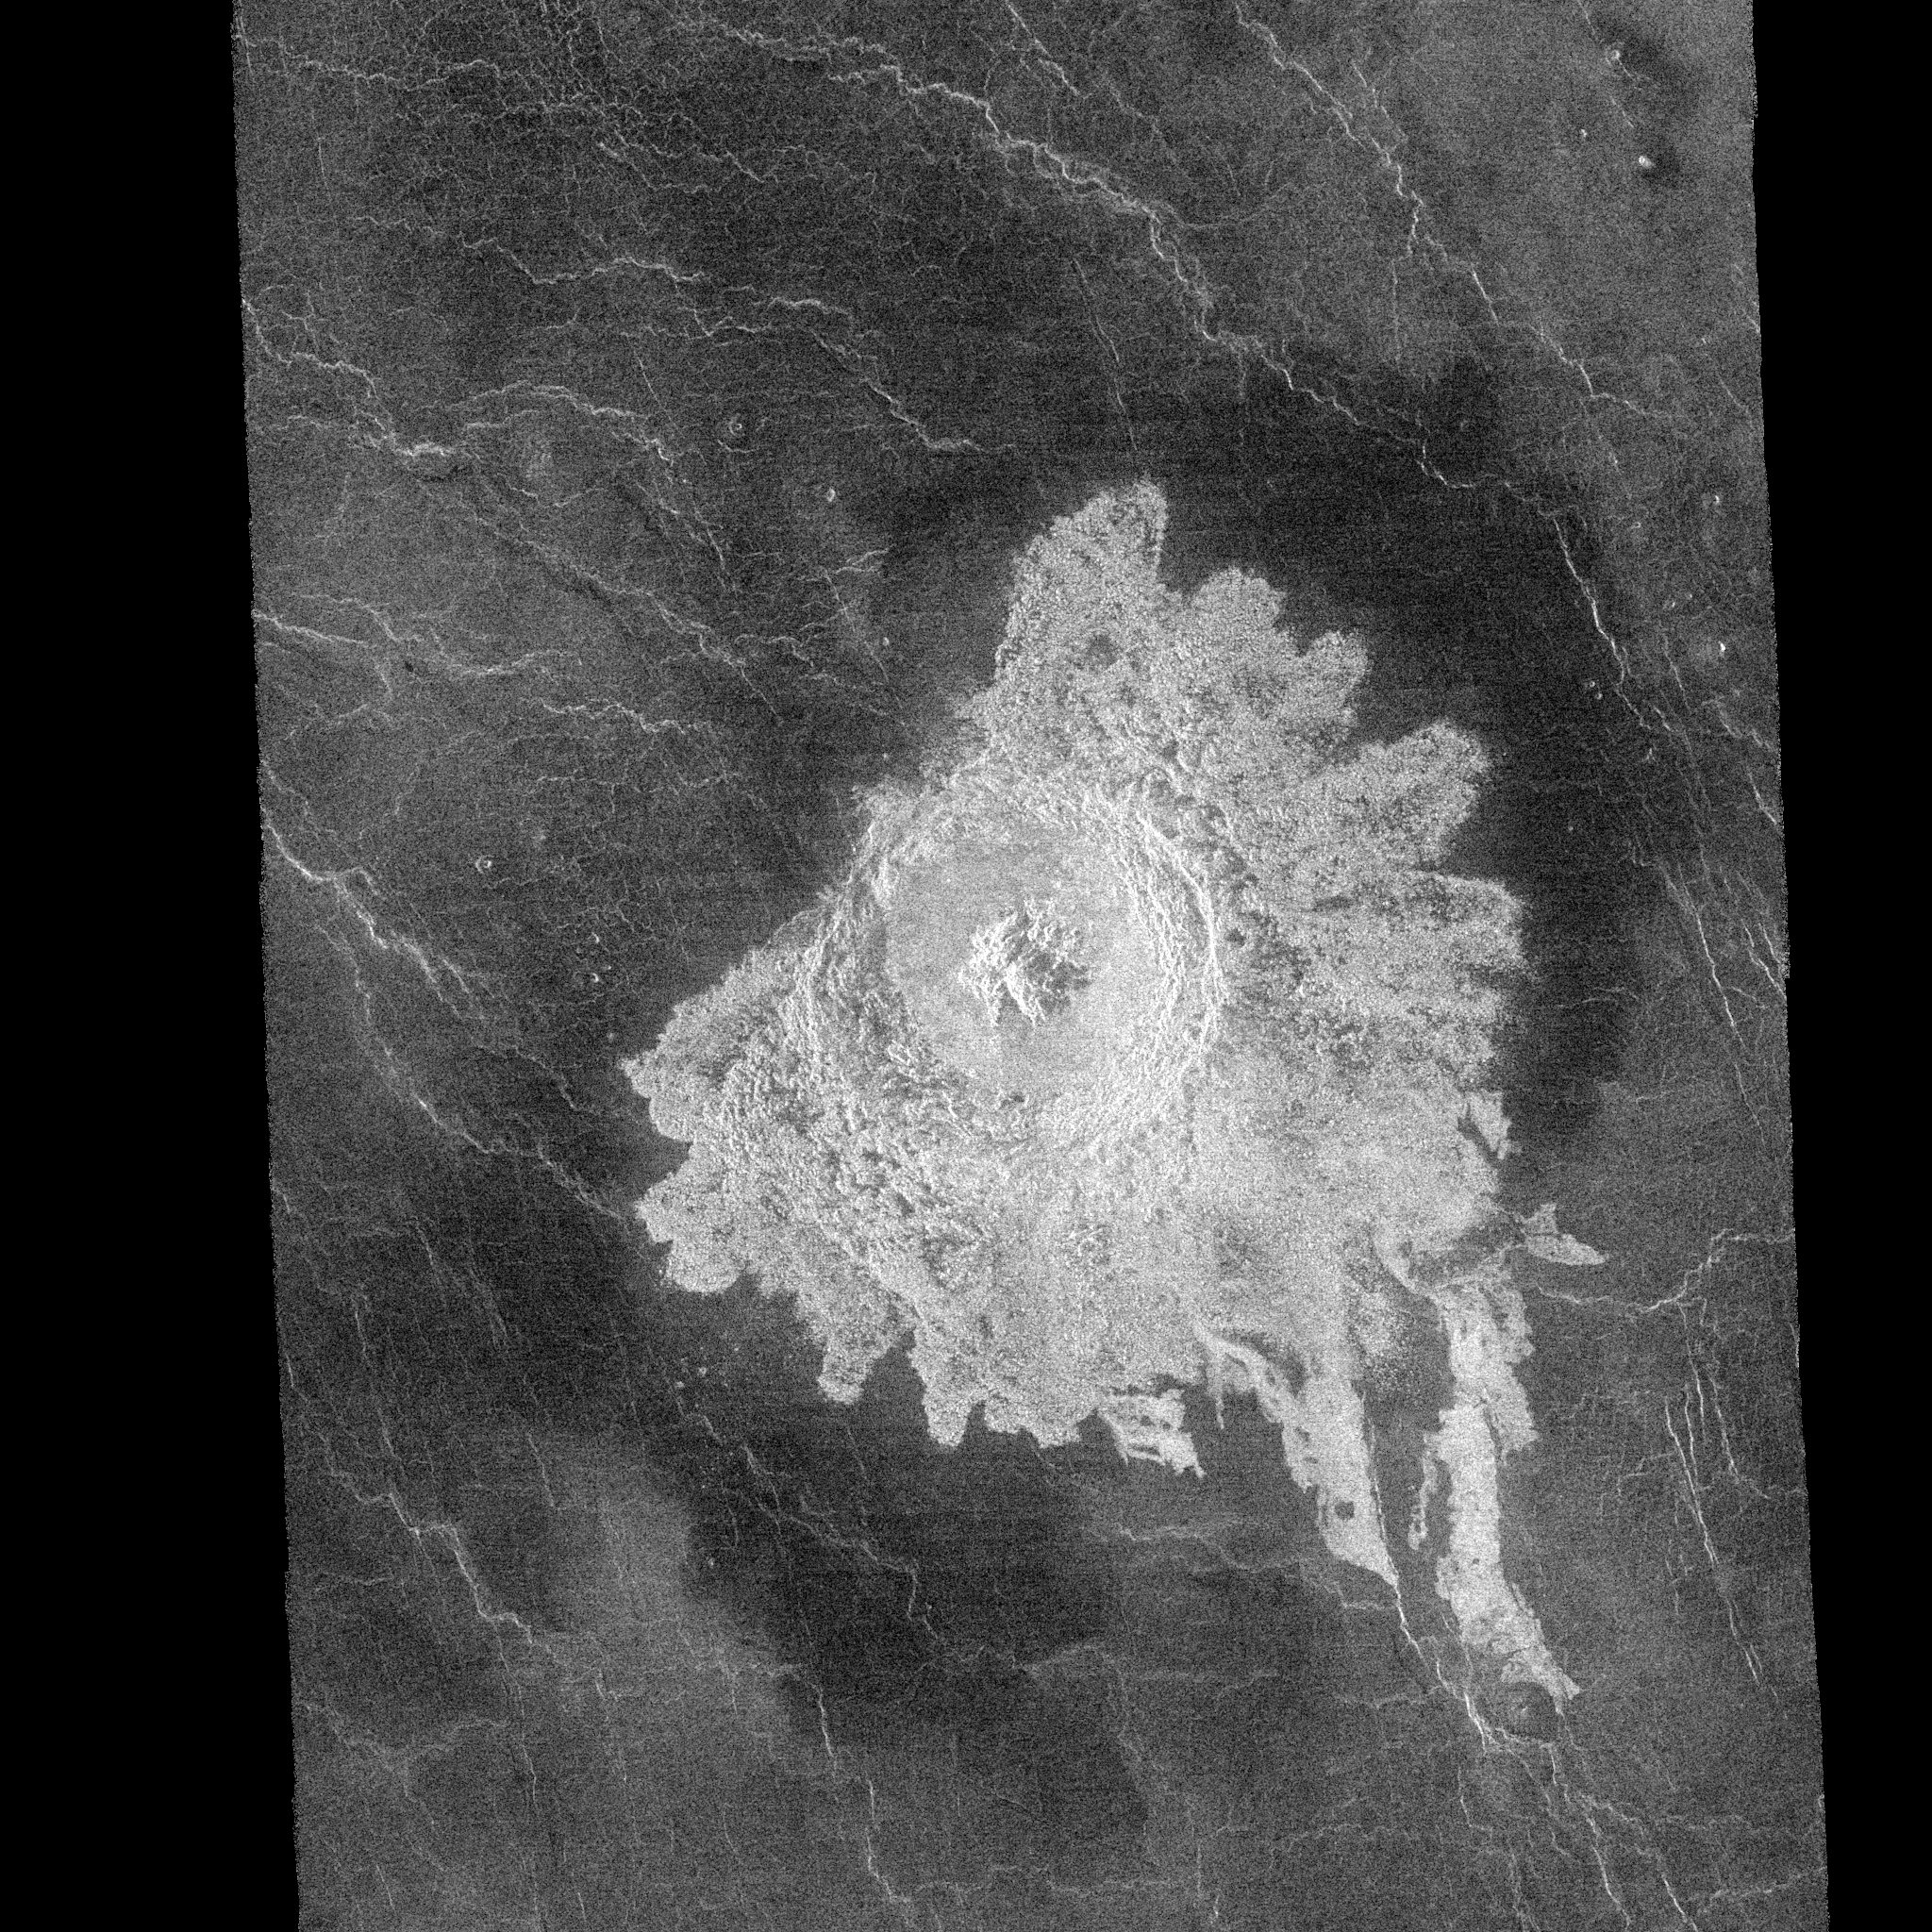

Venus – Crater Aurelia

This Magellan image shows a complex crater, 31.9 kilometers (20 miles) in diameter with a circular rim, terraced walls, and central peaks, located at 20.3 degrees north latitude and 331.8 degrees east longitude. Several unusual features are evidenced in this image: large dark surface up range from the crater; lobate flows emanating from crater ejecta, and very radar-bright ejecta and floor. Aurelia has been proposed to the International Astronomical Union, Subcommittee of Planetary Nomenclature as a candidate name. Aurelia is the mother of Julius Caesar.

Credit: NASA/JPL